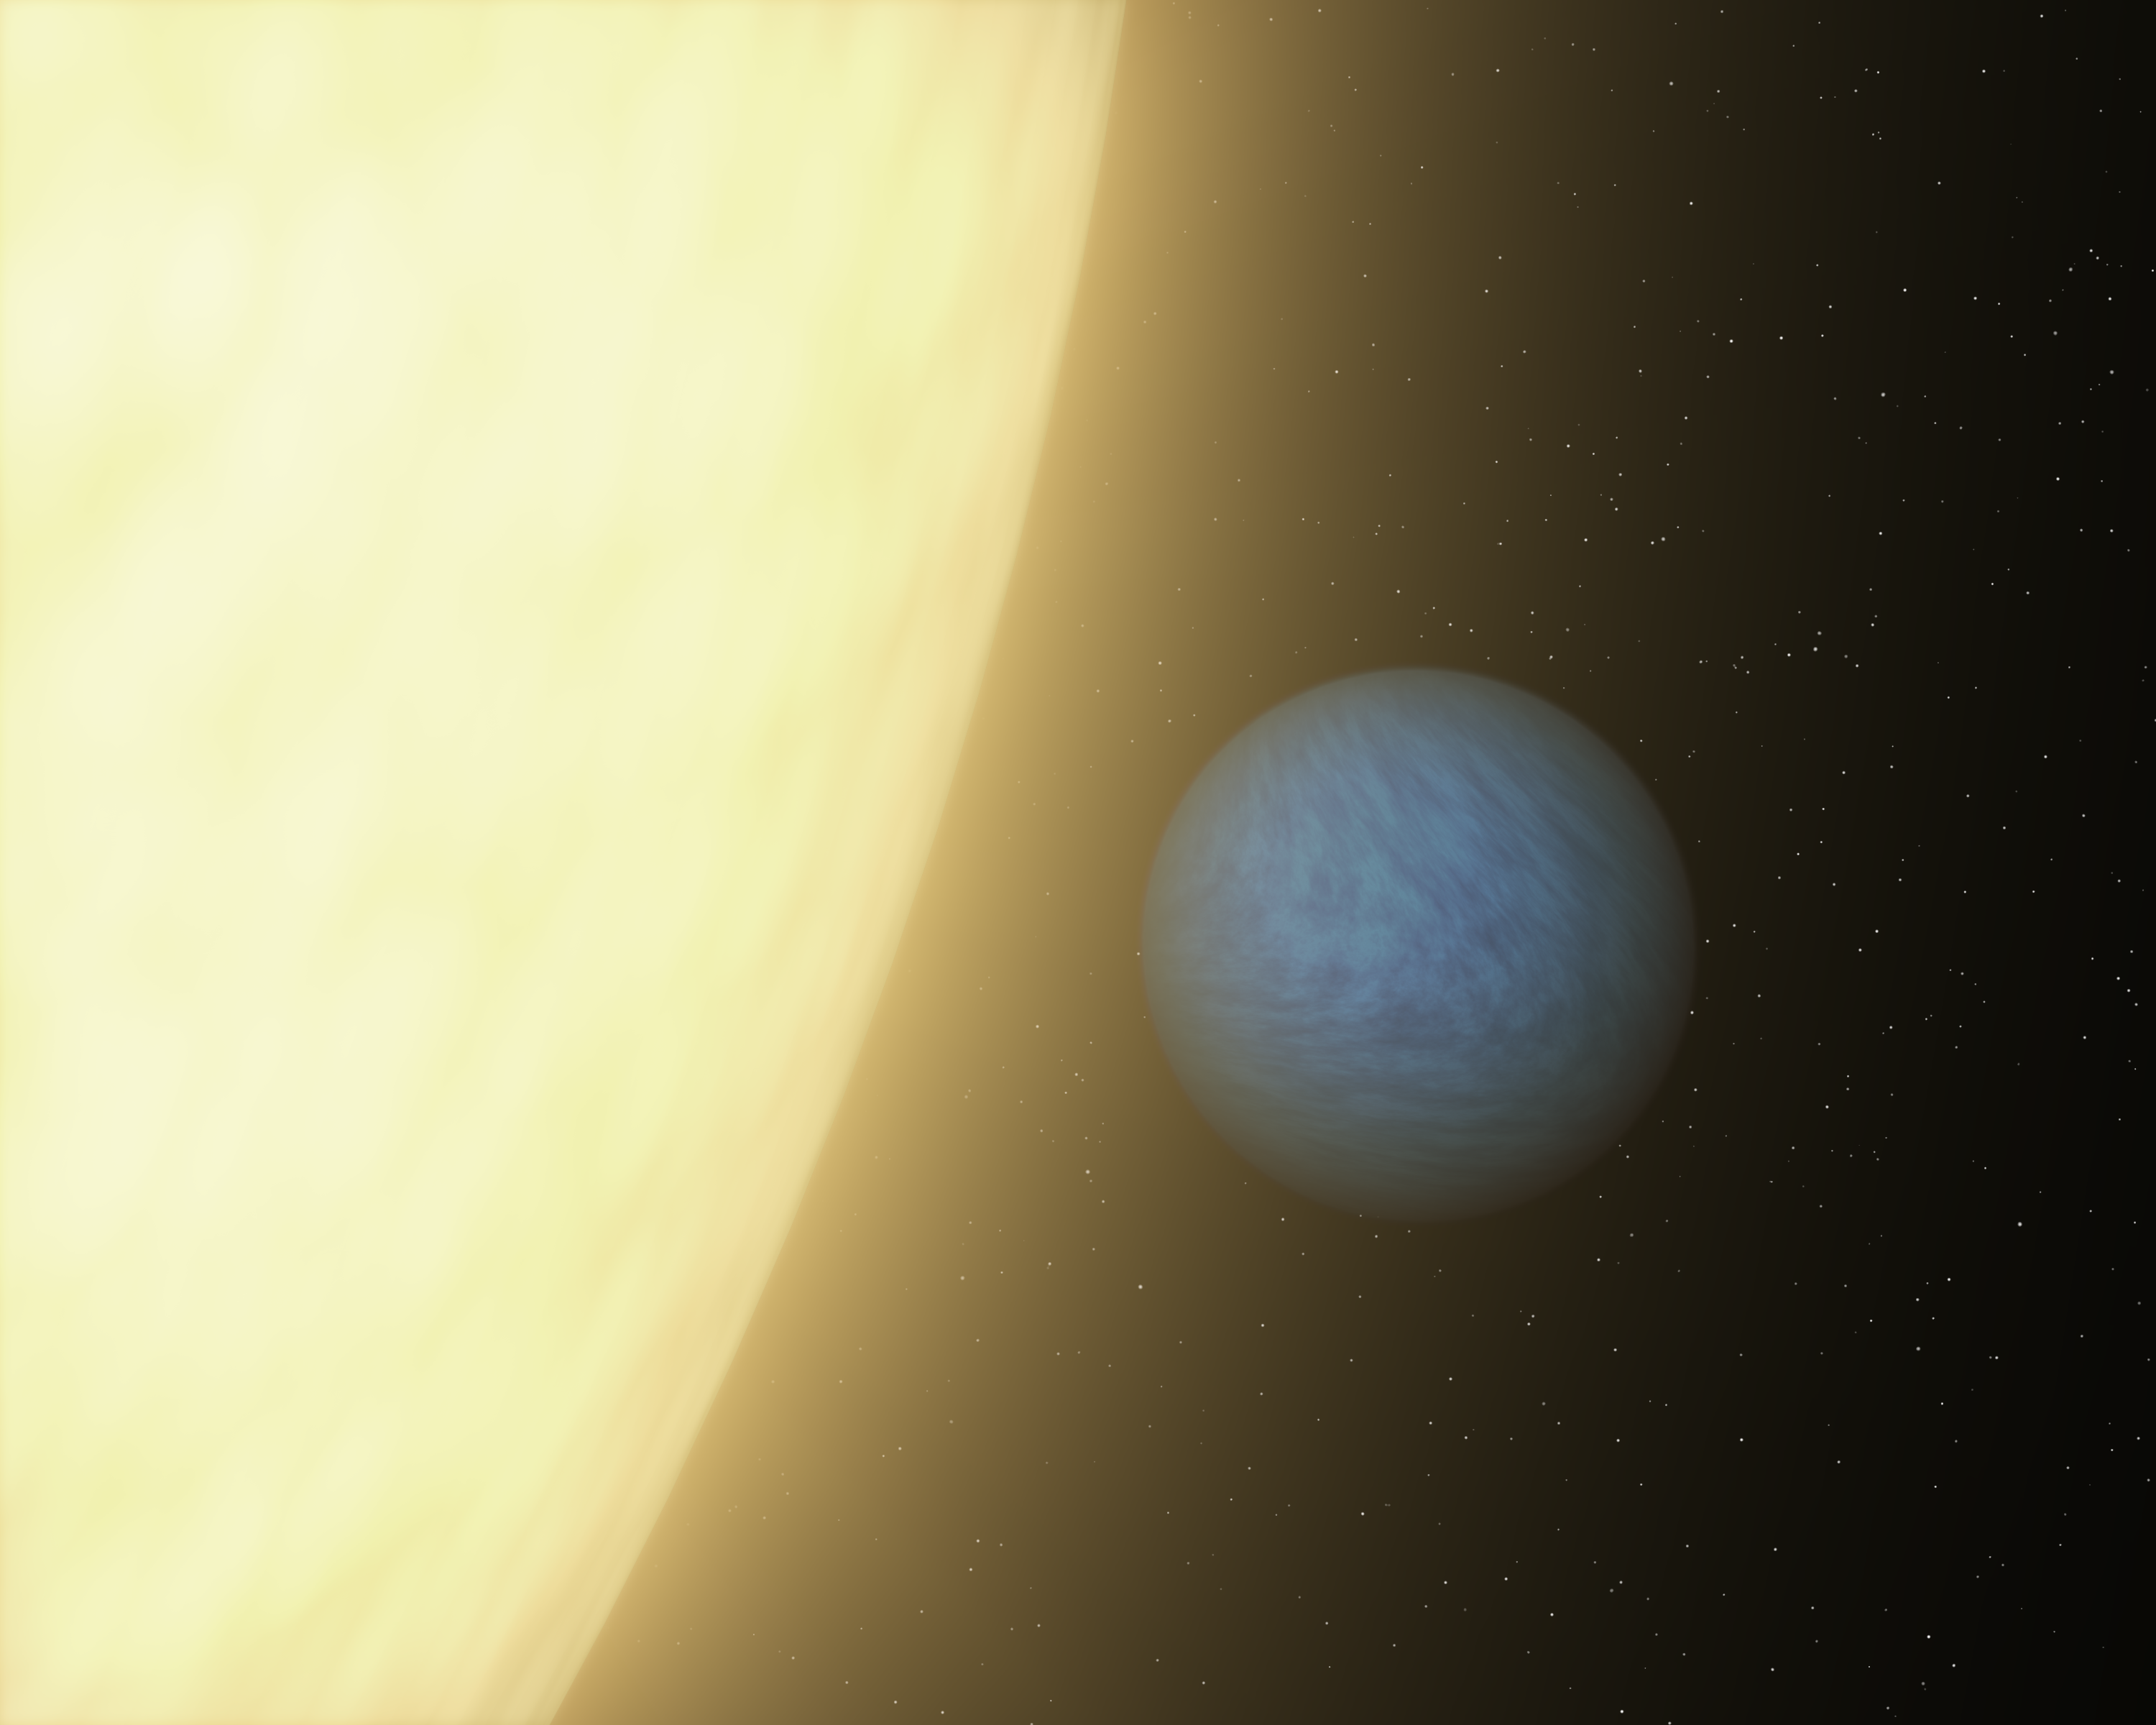

First-of-Its-Kind Glimpse at a Super Earth (Artist Animation)

Figure 1

Super Earths are exotic planets unlike any in our solar system. They are more massive than Earth yet lighter than gas giants like Neptune, and they can be made of gas, rock or a combination of both. There are about 70 known to circle stars beyond our sun, and NASA’s Kepler mission has detected hundreds of candidates. These planets’ relatively small sizes make them very hard to see.

NASA’s Spitzer Space Telescope was able to detect a super Earth’s direct light for the first time using its sensitive heat-seeking infrared vision.

Seen here in this artist’s concept, the planet is called 55 Cancri e. It’s a toasty world that rushes around its star every 18 hours. It orbits so closely — about 25 times closer than Mercury is to our sun — that it is tidally locked with one face forever blisters under the heat of its sun. The planet is proposed to have a rocky core surrounded by a layer of water in a “supercritical” state, where it is both liquid and gas, and then the whole planet is thought to be topped by a blanket of steam.

Spitzer was able to see the light of the planet by watching it slip behind its star in what is called an occultation. Because the planet is brighter relative to its star when viewed in infrared light, Spitzer was able to measure the slight drop in total brightness that occurred as the planet disappeared from view. This technique, pioneered by Spitzer in 2005, has since been performed by other telescopes, including NASA’s Hubble and Kepler space telescopes. The method can be used to obtain information about a planet’s temperature, and in some cases, its composition.

In this current study, the Spitzer data revealed that 55 Cancri e is very dark and that its sun-facing side is blistering hot at 2,000 kelvins or 3,140 degrees Fahrenheit.

JPL manages the Spitzer Space Telescope mission for NASA’s Science Mission Directorate in Washington. Science operations are conducted at the Spitzer Science Center at the California Institute of Technology (Caltech) in Pasadena. Data are archived at the Infrared Science Archive housed at the Infrared Processing and Analysis Center at Caltech. Caltech manages JPL for NASA.

Credit: NASA/JPL-Caltech/MIT